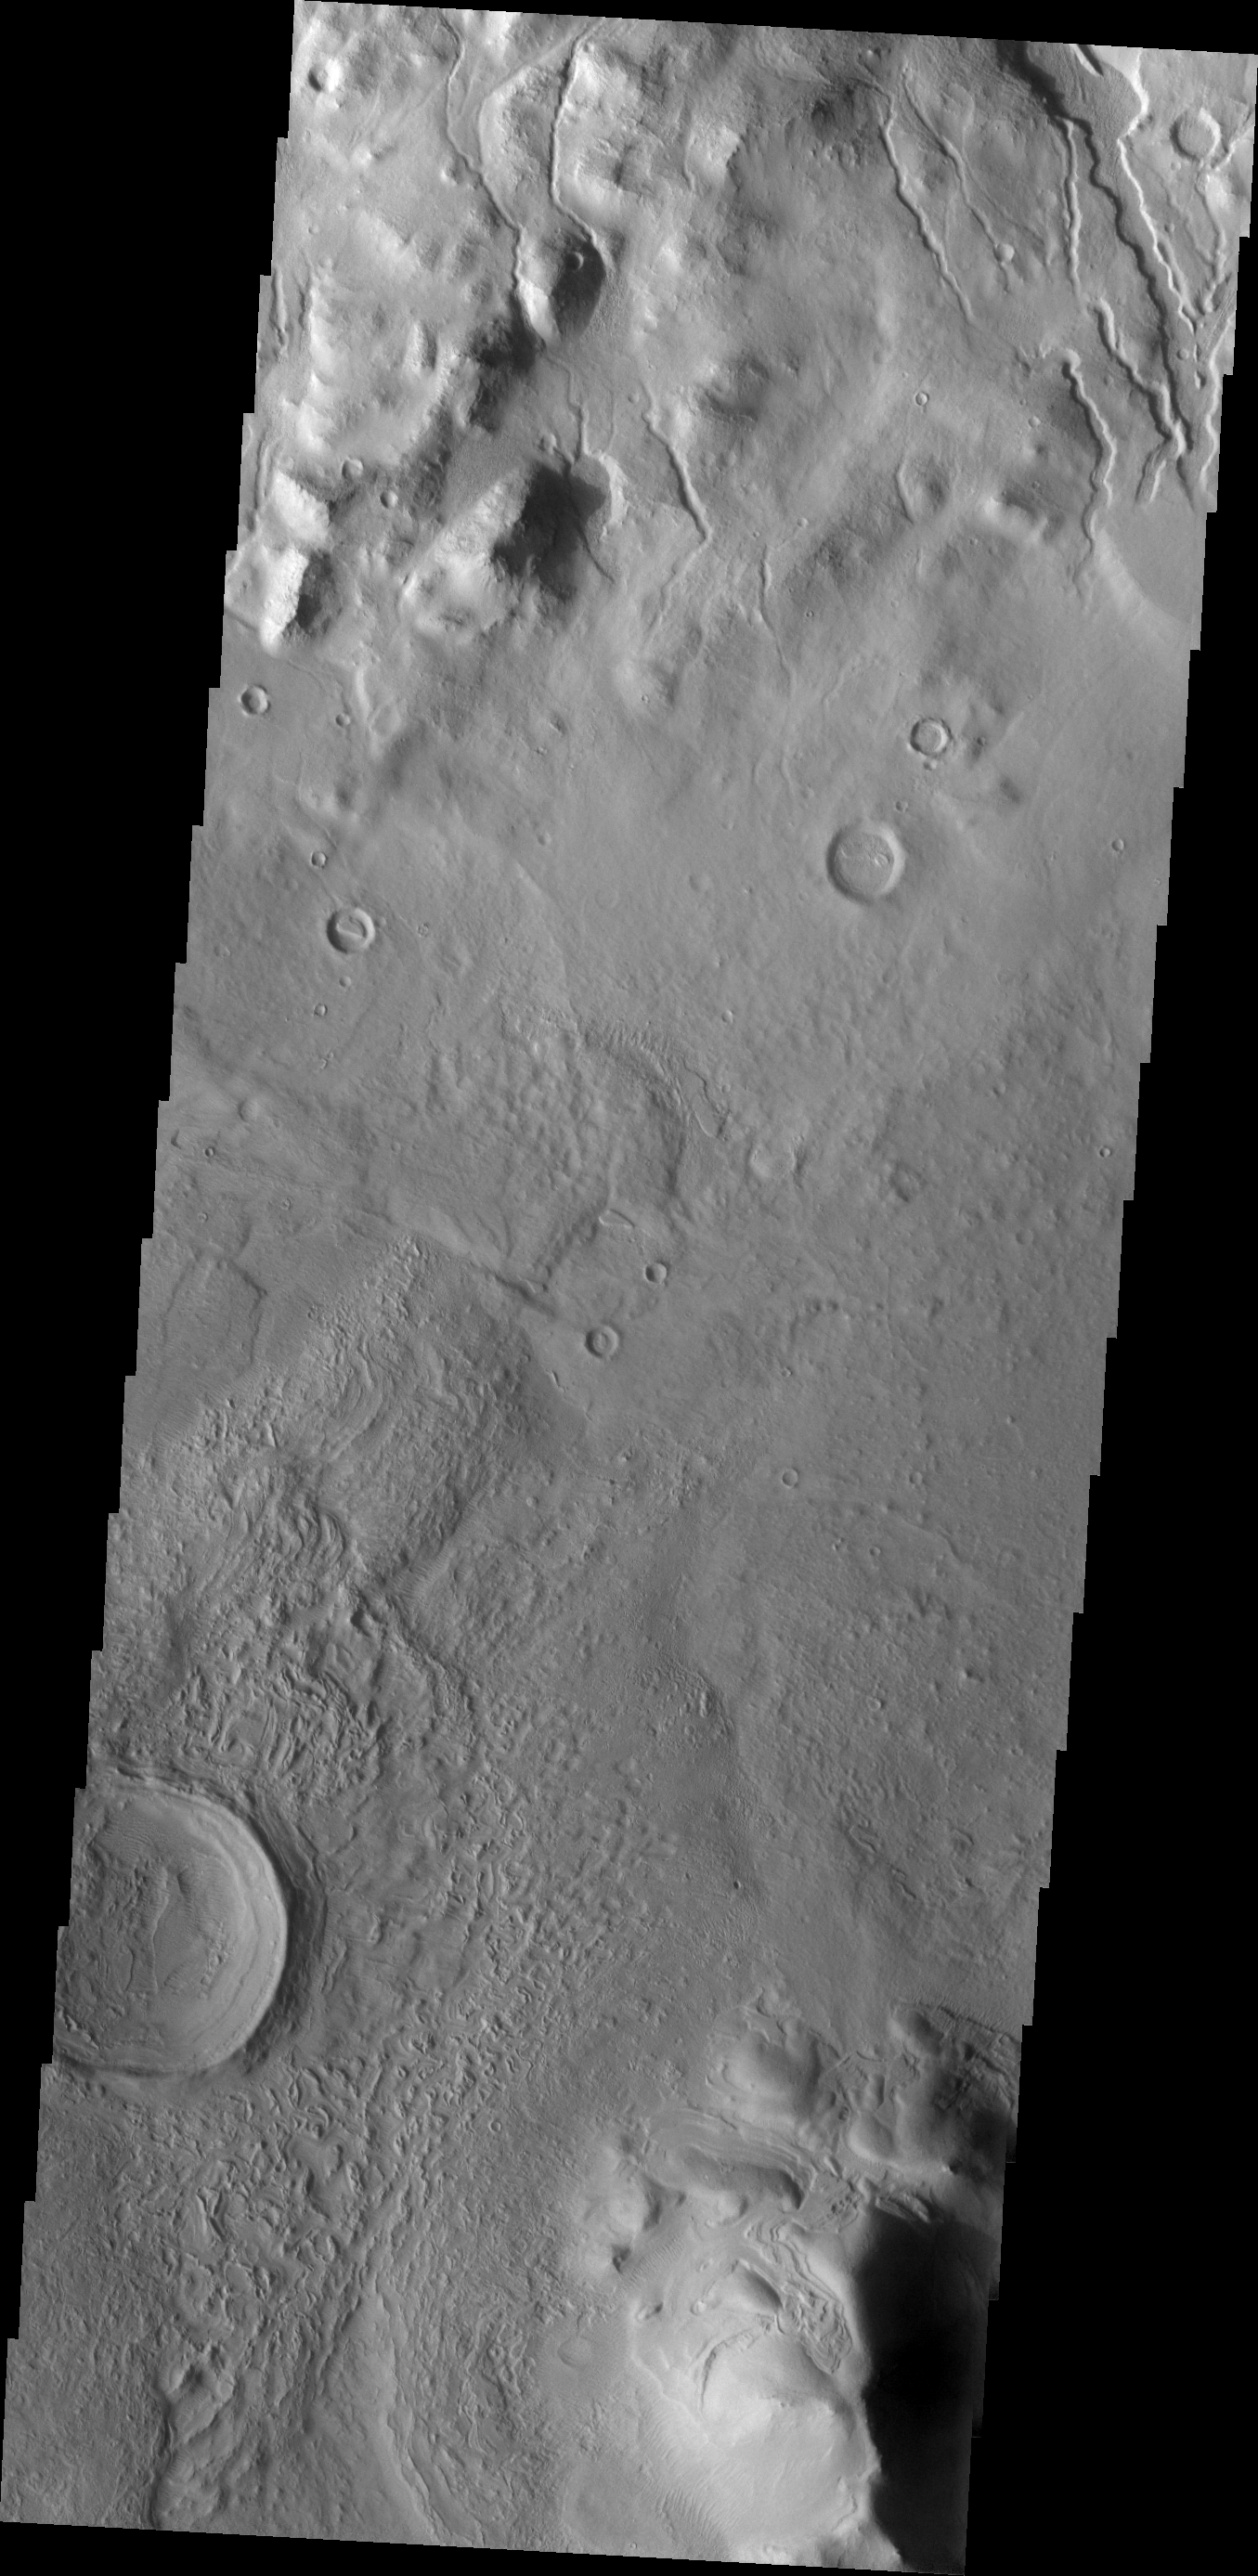

Cerulli Crater

The channels at the top of this VIS image are dissecting the northern rim of Cerulli Crater.

Image information: VIS instrument. Latitude 32.6N, Longitude 21.9E. 19 meter/pixel resolution.

Please see the THEMIS Data Citation Note for details on crediting THEMIS images.

Note: this THEMIS visual image has not been radiometrically nor geometrically calibrated for this preliminary release. An empirical correction has been performed to remove instrumental effects. A linear shift has been applied in the cross-track and down-track direction to approximate spacecraft and planetary motion. Fully calibrated and geometrically projected images will be released through the Planetary Data System in accordance with Project policies at a later time.

NASA’s Jet Propulsion Laboratory manages the 2001 Mars Odyssey mission for NASA’s Office of Space Science, Washington, D.C. The Thermal Emission Imaging System (THEMIS) was developed by Arizona State University, Tempe, in collaboration with Raytheon Santa Barbara Remote Sensing. The THEMIS investigation is led by Dr. Philip Christensen at Arizona State University. Lockheed Martin Astronautics, Denver, is the prime contractor for the Odyssey project, and developed and built the orbiter. Mission operations are conducted jointly from Lockheed Martin and from JPL, a division of the California Institute of Technology in Pasadena.

Credit: NASA/JPL/ASU